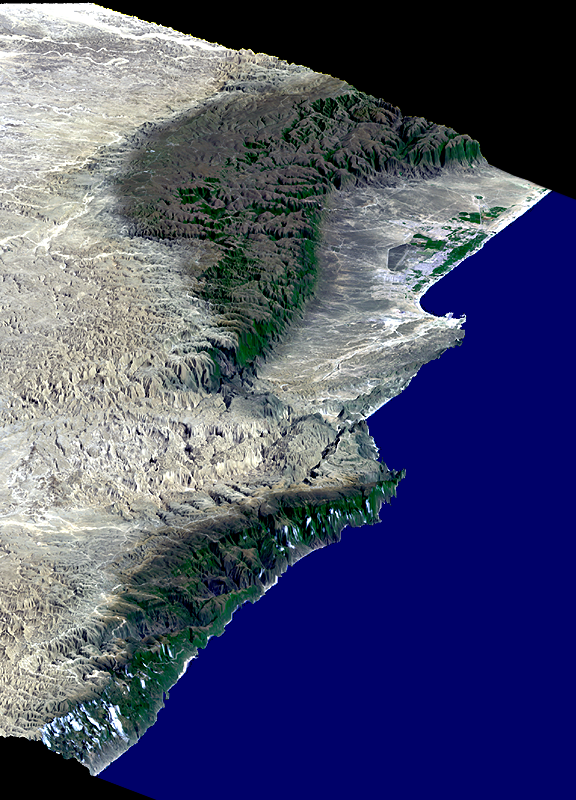

Perspective View, Landsat Overlay, Salalah, Oman, Southern Arabian Peninsula

This perspective view includes the city of Salalah, the second largest city in Oman. The city is located on the broad, generally bright coastal plain and includes areas of green irrigated crops. This view was generated from a Landsat image draped over a preliminary elevation model produced by the Shuttle Radar Topography Mission (SRTM). The edges of the dataset are to the upper right, left, and lower left. The Arabian Sea (lower right) is represented by the blue false-colored area. Vertical exaggeration of topography is 3X.

This scene illustrates how topography determines local climate and, in turn, where people live. The Arabian Peninsula is very arid. However, the steep escarpment of the Qara Mountains wrings moisture from the summer monsoons allowing for growth of natural vegetation (green along the mountain fronts and in the canyons), and soil development (dark brown areas), as well as cultural development of the coastal plain. The monsoons also provide moisture for Frankincense trees growing on the desert (north) side of the mountains. In ancient times, incense derived from the sap of the Frankincense tree was the basis for an extremely lucrative trade.

Landsat satellites have provided visible light and infrared images of the Earth continuously since 1972. SRTM topographic data match the 30-meter (99-foot) spatial resolution of most Landsat images and provide a valuable complement for studying the historic and growing Landsat data archive. The Landsat 7 Thematic Mapper image used here was provided to the SRTM project by the United States Geological Survey, Earth Resources Observation Systems (EROS) Data Center,Sioux Falls, South Dakota.

Elevation data used in this image was acquired by SRTM aboard the Space Shuttle Endeavour, launched on February 11, 2000. SRTM used the same radar instrument that comprised the Spaceborne Imaging Radar-C/X-Band Synthetic Aperture Radar (SIR-C/X-SAR) that flew twice on the Space Shuttle Endeavour in 1994. SRTM was designed to collect three-dimensional measurements of the Earth’s surface. To collect the 3-D data, engineers added a 60-meter-long (200-foot) mast, installed additional C-band and X-band antennas, and improved tracking and navigation devices. The mission is a cooperative project between the National Aeronautics and Space Administration (NASA), the National Imagery and Mapping Agency (NIMA) of the U.S. Department of Defense (DoD), and the German and Italian space agencies. It is managed by NASA’s Jet Propulsion Laboratory, Pasadena, CA, for NASA’s Earth Science Enterprise, Washington, DC.

Size: 45 kilometers (28 miles) across x 178 kilometers (110 miles) distance
Location: 17 deg. North lat., 54 deg. East lon.
Orientation: North toward upper left
Image Data: Landsat bands 1, 2+4, 3 in blue, green, red
Date Acquired: February 15, 2000 (SRTM), November 9, 1999 (Landsat)
Image: NASA/JPL/NIMA

Credit: NASA/JPL